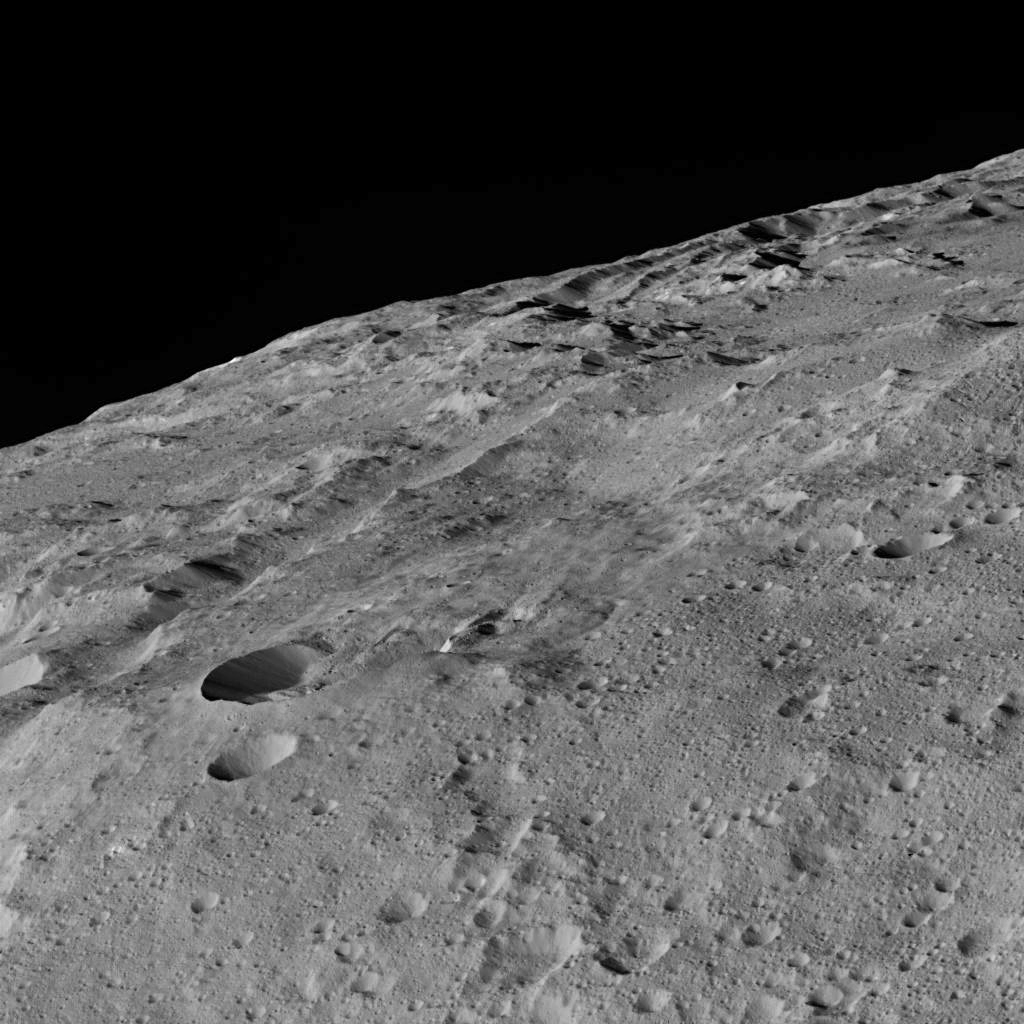

Dawn LAMO View Around Gerber Catena, Ceres

These views of Ceres, taken by NASA’s Dawn spacecraft on December 10, shows an area in the southern mid-latitudes of the dwarf planet. They are located at approximately 38.1 south latitude, 209.7 east longitude, around a crater chain called Gerber Catena.

Many of the troughs and grooves on Ceres were likely formed as a result of impacts, but some appear to be tectonic, reflecting internal stresses that broke the crust.

A slightly different view of the same area, taken in the same sequence (Figure 1), is also available. The two views were combined to make a 3-D anaglyph (Figure 2).

The spacecraft took these images in its low-altitude mapping orbit (LAMO) from an approximate distance of 240 miles (385 kilometers) from Ceres.

Dawn’s mission is managed by JPL for NASA’s Science Mission Directorate in Washington. Dawn is a project of the directorate’s Discovery Program, managed by NASA’s Marshall Space Flight Center in Huntsville, Alabama. UCLA is responsible for overall Dawn mission science. Orbital ATK, Inc., in Dulles, Virginia, designed and built the spacecraft. The German Aerospace Center, the Max Planck Institute for Solar System Research, the Italian Space Agency and the Italian National Astrophysical Institute are international partners on the mission team.

Credit: NASA/JPL-Caltech/UCLA/MPS/DLR/IDA